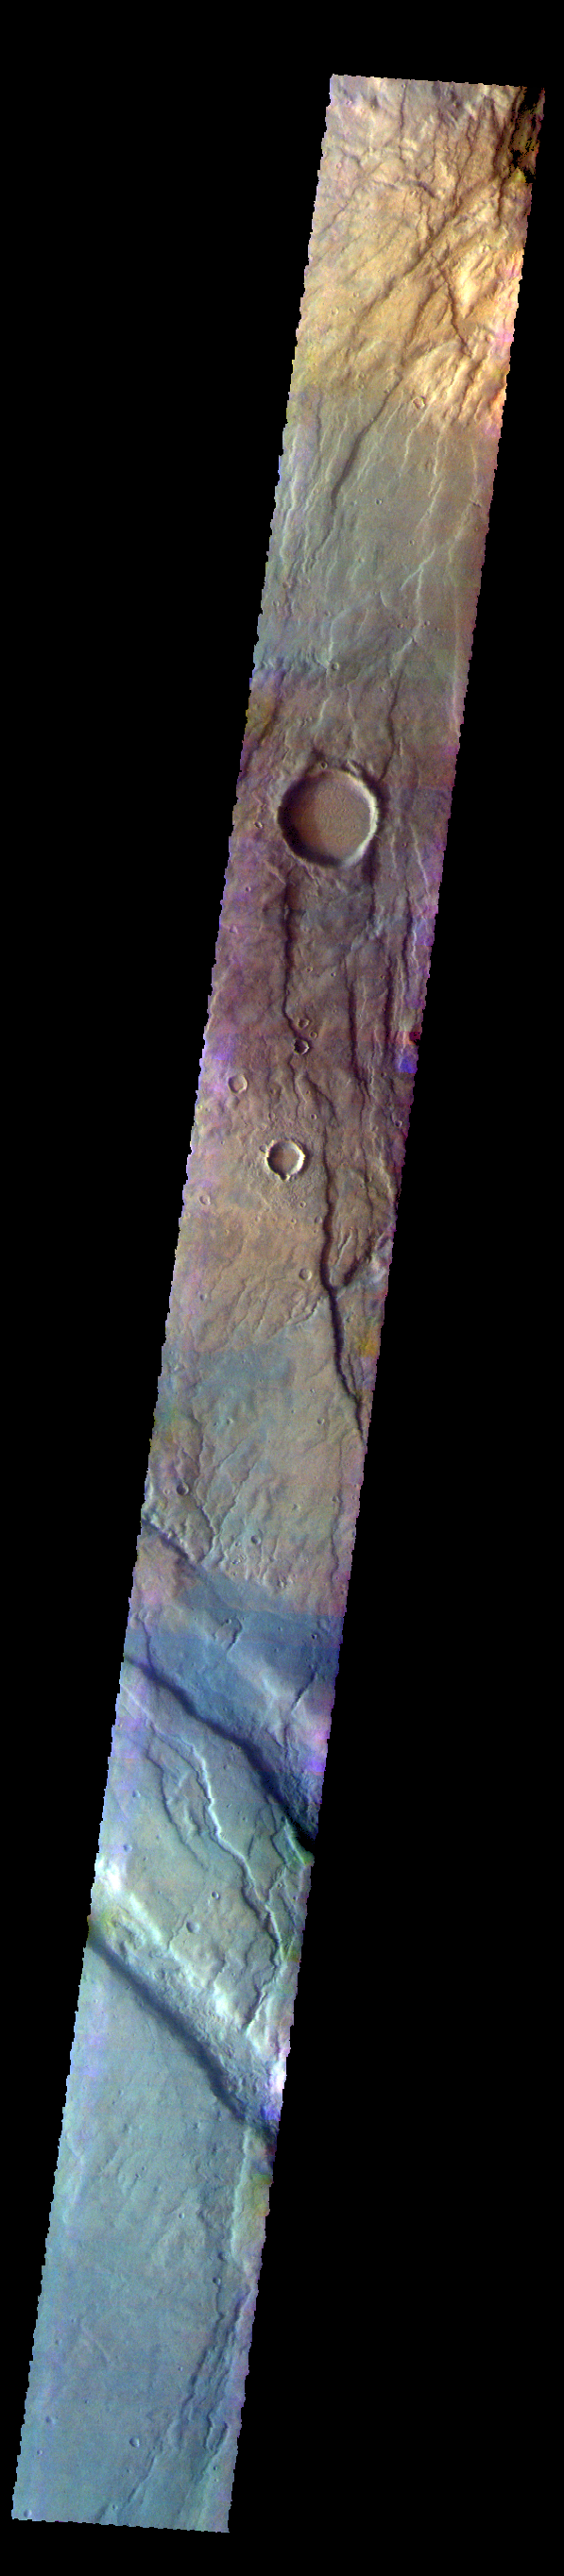

Claritas Fossae – False Color

The THEMIS VIS camera contains 5 filters. The data from different filters can be combined in multiple ways to create a false color image. These false color images may reveal subtle variations of the surface not easily identified in a single band image. Today’s false color image shows part of Claritas Fossae. The graben filled highlands are bounded by Solis Planum to the northeast and Icaria Planum to the southwest. The linear features (fossae) are graben, a tectonic feature created when blocks of material subside between paired faults. Extensional tectonic forces are responsible for graben formation. While close to the Tharsis region, it is thought that Claritas Fossae formed prior to the large lava flows located north of this image.

Credit: NASA/JPL-Caltech/ASU